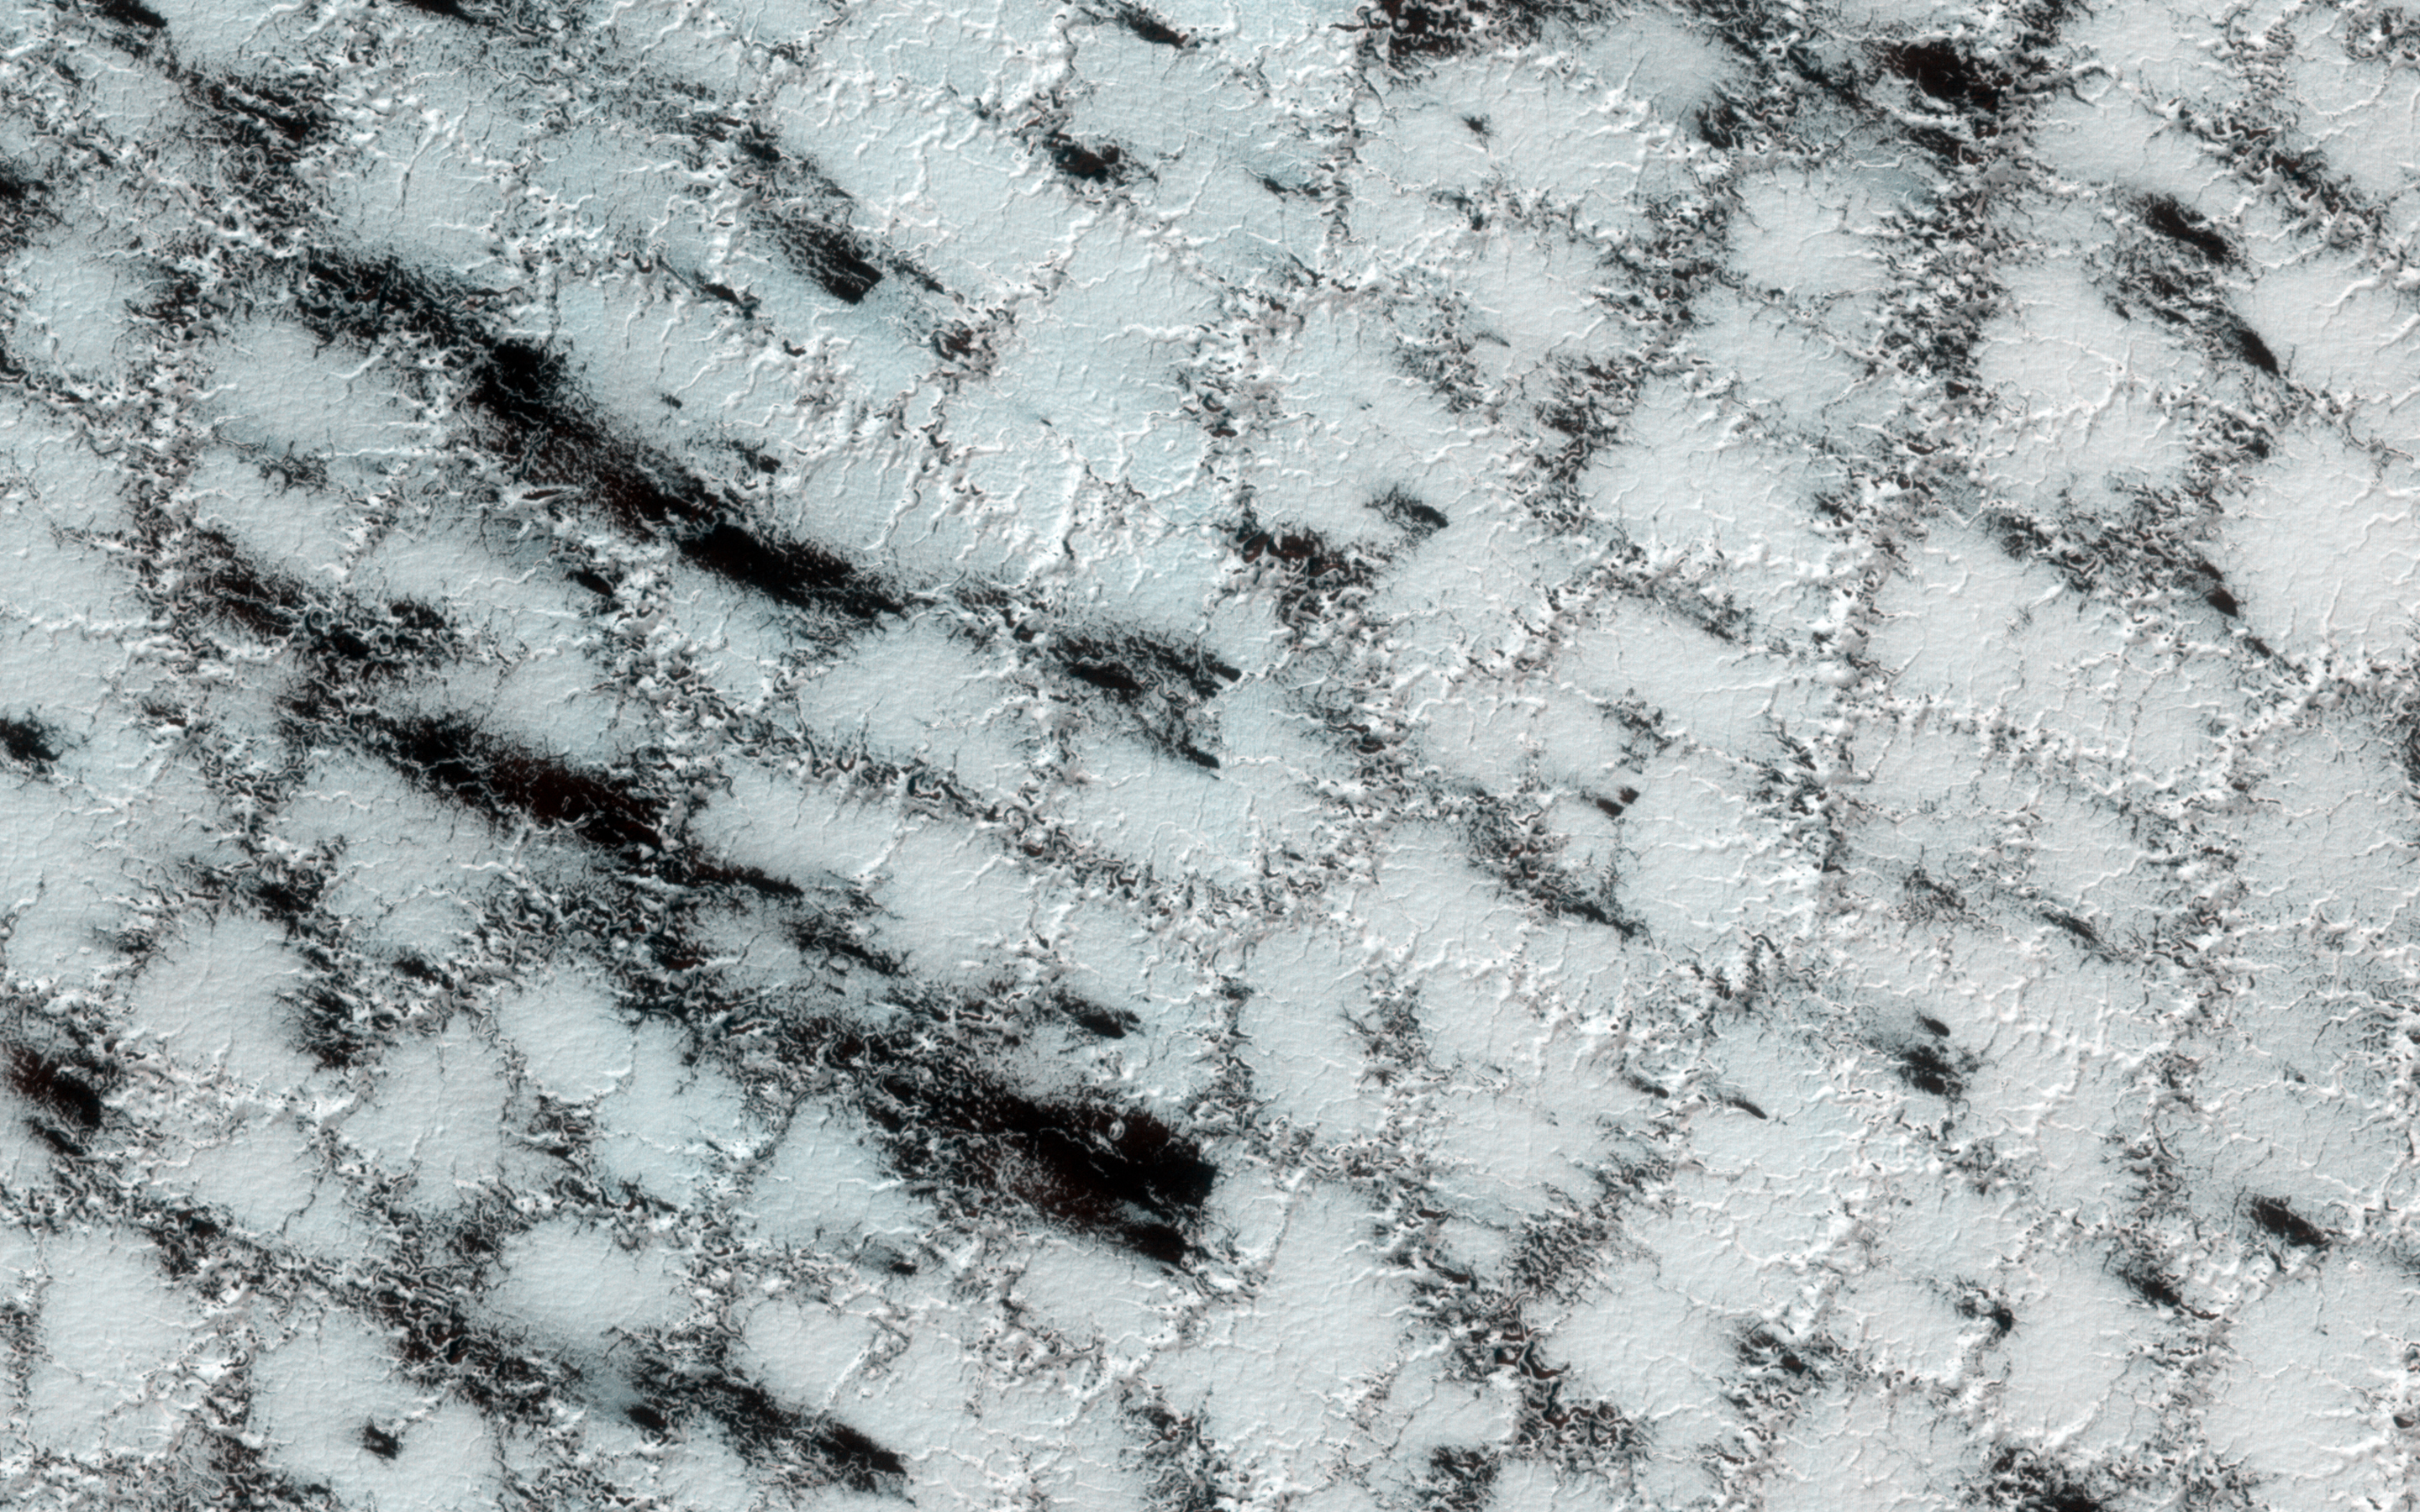

Icy Wonderland

Although the season is late spring, carbon dioxide ice still covers much of the surface at this high latitude site. It is still a chilly -128 degrees Celsius.

The weak boundaries of the polygonal structure of the surface have been eroded by spring sublimation of carbon dioxide as energy from the Sun turns ice to gas. The larger troughs in this image accentuate the surface polygonal structure, while the narrow cracks show the erosion caused when carbon dioxide gas escapes from under the seasonal ice layer carrying fine material from the surface.

The dark fans in this image are made up of small particles from the surface deposited on top of the seasonal layer of ice. The fans originate at a crack, a weak spot that allows the gas to escape. The material is deposited in a direction determined by the direction of the wind as the gas was escaping.

The University of Arizona, Tucson, operates HiRISE, which was built by Ball Aerospace & Technologies Corp., Boulder, Colo. NASA’s Jet Propulsion Laboratory, a division of the California Institute of Technology in Pasadena, manages the Mars Reconnaissance Orbiter Project for NASA’s Science Mission Directorate, Washington.

Credit: NASA/JPL-Caltech/University of Arizona